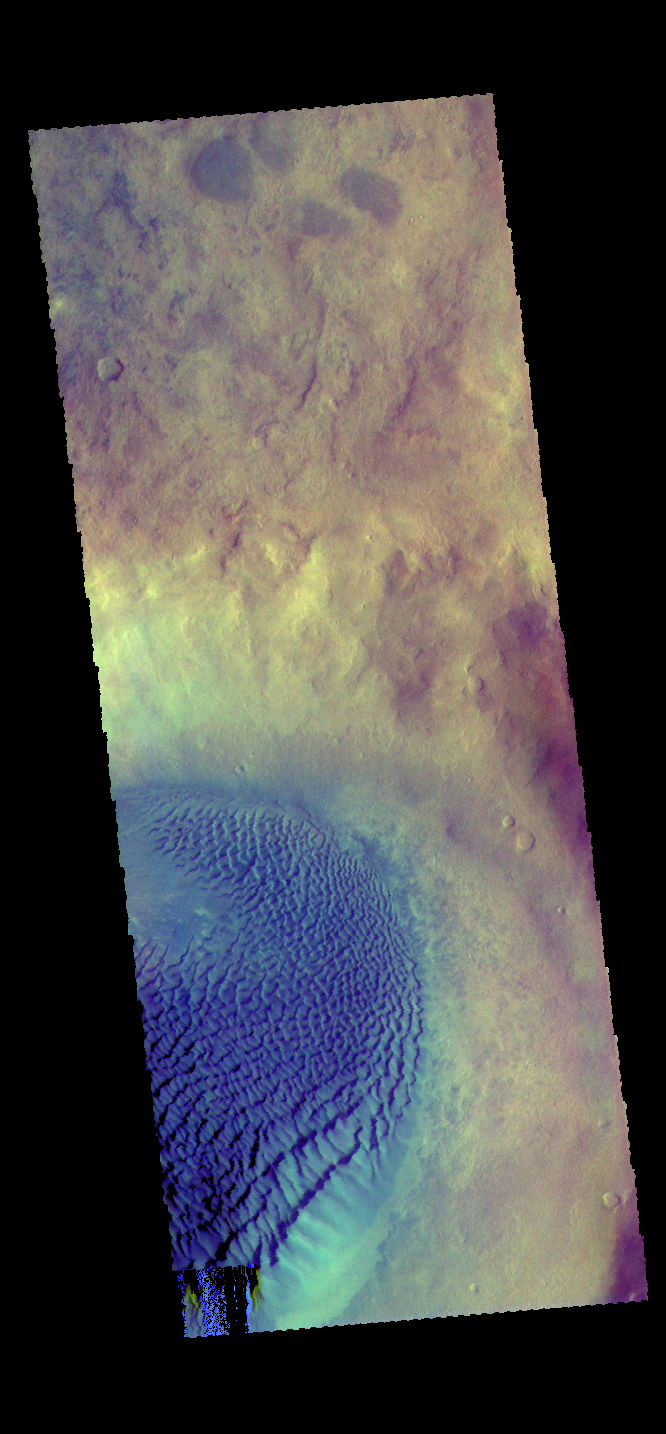

Crater Dunes – False Color

The THEMIS VIS camera contains 5 filters. The data from different filters can be combined in multiple ways to create a false color image. These false color images may reveal subtle variations of the surface not easily identified in a single band image. Today’s false color image shows a large dune field on the floor of an unnamed crater in Noachis Terra. In this crater winds sweep across the dunes from the lower right corner of the image towards the left. In this color combination dark blue typically indicates dunes comprised of basaltic sands.

Credit: NASA/JPL-Caltech/ASU